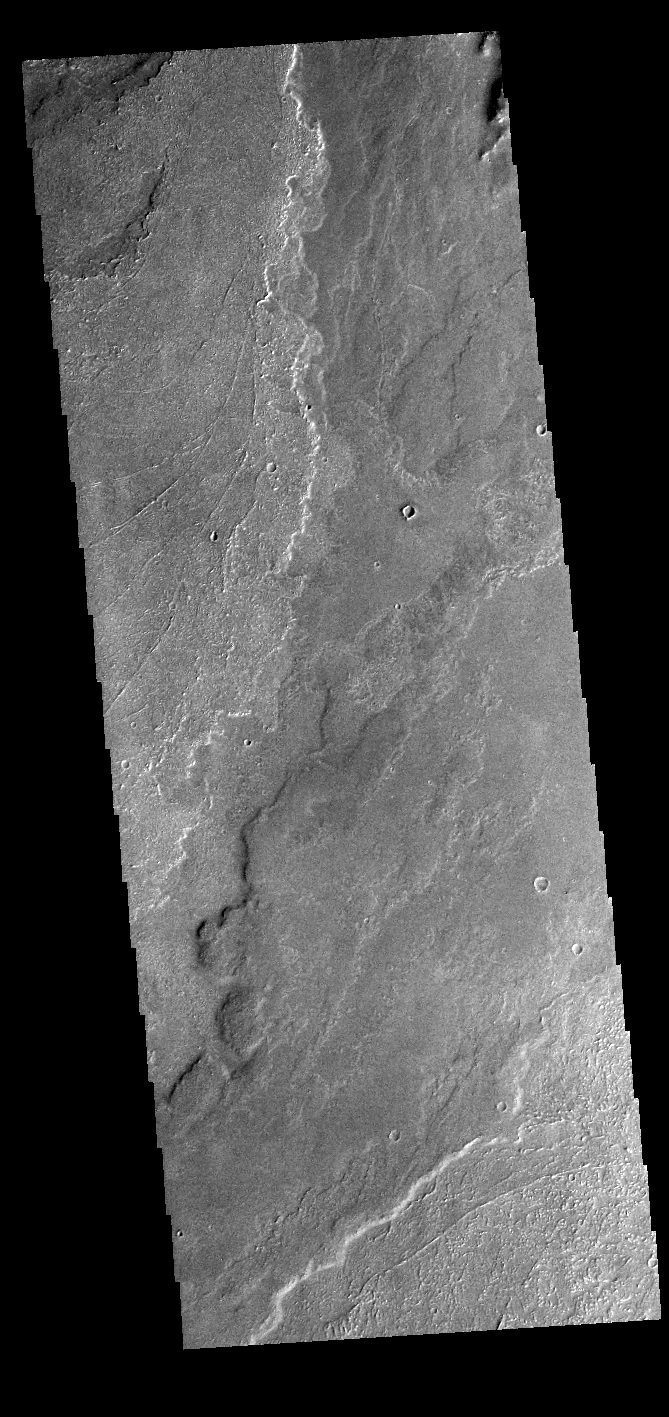

Daedalia Planum

Today’s VIS image shows a small portion of the immense lava flows that originated from Arsia Mons. Arsia Mons is the southernmost of the three large aligned volcanoes in the Tharsis region. Arsia Mons’ last eruption was 10s of million years ago. The different surface textures are created by differences in the lava viscosity and cooling rates. The lobate margins of each flow can be traced back to the start of each flow — or to the point where they are covered by younger flows. Flows in Daedalia Planum can be as long as 180 km (111 miles). For comparison the longest Hawaiian lava flow is only 51 km (˜31 miles) long. The total area of Daedalia Planum is 2.9 million square km – more than four times the size of Texas.

Credit: NASA/JPL-Caltech/ASU